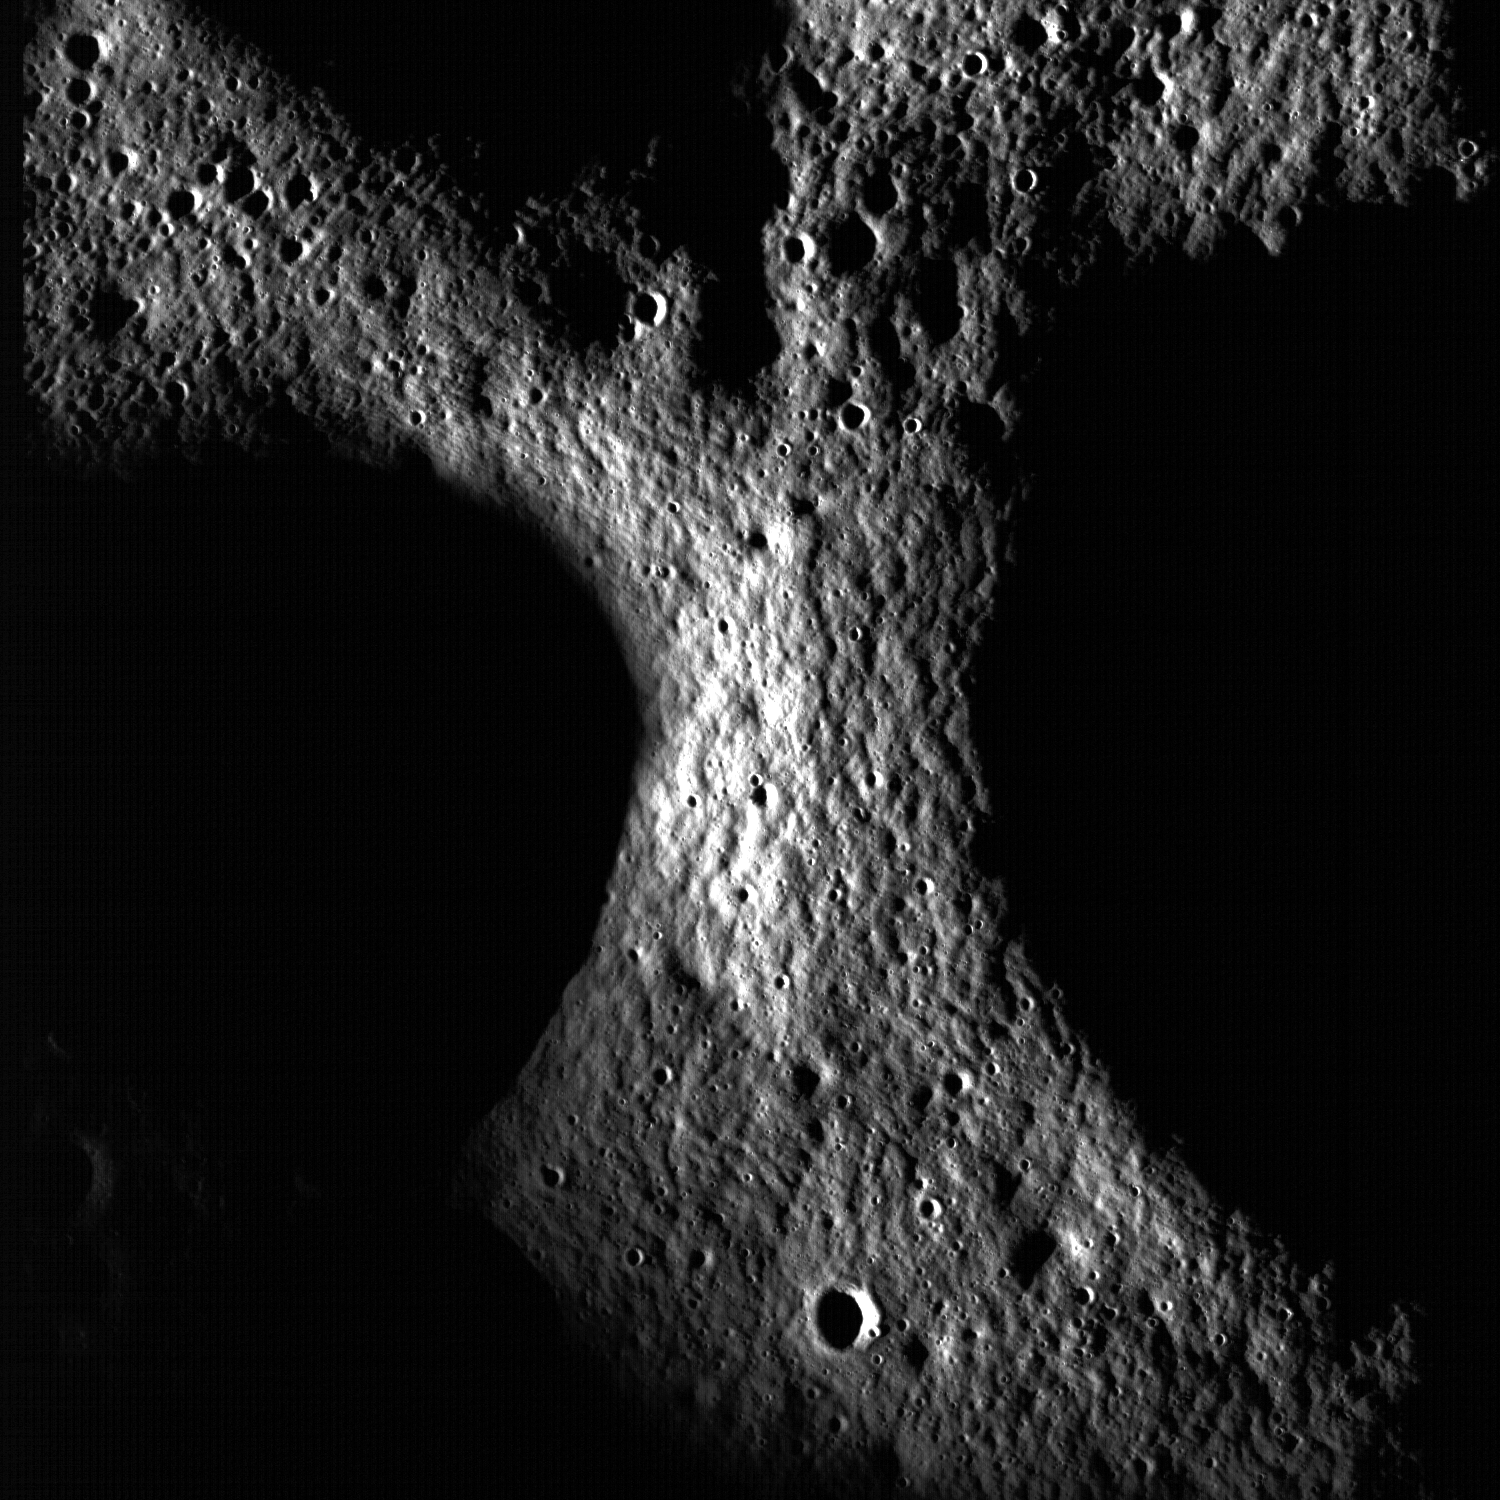

Peary Crater: Greetings from the North Pole of the Moon

A junction between the rims of three craters on the floor of Peary crater near the lunar north pole is evident in this NAC image (M101955359L). Note the mottled texture of the regolith. Peary is a key exploration site for future astronauts due its proximity to potential resources. Image width is 2.68 km.

NASA’s Goddard Space Flight Center built and manages the mission for the Exploration Systems Mission Directorate at NASA Headquarters in Washington. The Lunar Reconnaissance Orbiter Camera was designed to acquire data for landing site certification and to conduct polar illumination studies and global mapping. Operated by Arizona State University, the LROC facility is part of the School of Earth and Space Exploration (SESE). LROC consists of a pair of narrow-angle cameras (NAC) and a single wide-angle camera (WAC). The mission is expected to return over 70 terabytes of image data.

Credit: NASA/GSFC/Arizona State University